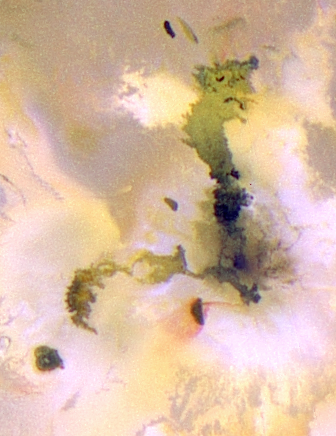

Amirani-Maui: Longest Known Active Lava Flow in the Solar System

This pair of volcanic features on Jupiter’s moon Io represents the longest active lava flow known to exist in our solar system. This image, one of the highest resolution pictures ever taken of Io, was obtained by NASA s Galileo spacecraft on July 3, 1999. That was during Galileo’s closest pass by Io since it entered orbit around Jupiter in December 1995.

The volcanic features, Amirani (right side of image) and Maui (to the left, just below the center of the image), were originally thought to be two separate volcanoes. However, Galileo images have shown that Maui is actually the active front of a lava flow that has extended westward from a vent at Amirani for more than 250 kilometers (160 miles). Observations by Galileo’s near-infrared mapping spectrometer show a hotspot at Maui, so the lava must still be flowing. Other flows extend northward from the Amirani vent.

White plume deposits encircle the Amirani vent and are likely to be sulfur dioxide-rich vapors that have escaped at the vent, frozen and then snowed out onto the ground. The red deposits from the dark spot southwest of the Amirani vent appear to have been blown away from the stronger Amirani plume. The red material may be produced by a form of sulfur.

Amirani-Maui is more than 250 kilometers (160 miles) long. Such gigantic lava flows are found on Venus, the Earth, the Moon, and Mars. Massive eruptions on the Earth coincide with the times of major extinction events.

The image, in false color, uses the near-infrared, green and violet filters (slightly more than the visible range) of the spacecraft’s camera, processed to enhance subtle color variations. North is to the top of the picture, and the Sun illuminates the surface from almost directly behind the spacecraft. This illumination is good for imaging color variations, but poor for imaging topographic shading. The image is centered at 23 degrees north latitude and 118 degrees west longitude. The images were taken at a distance of about 130,000 kilometers (81,000 miles) by Galileo’s onboard solid state imaging camera and have a resolution of 1.3 kilometers or 0.8 miles per picture element.

The Jet Propulsion Laboratory, Pasadena, CA manages the Galileo mission for NASA’s Office of Space Science, Washington, DC. JPL is a division of Caltech.

Credit: NASA/JPL/University of Arizona